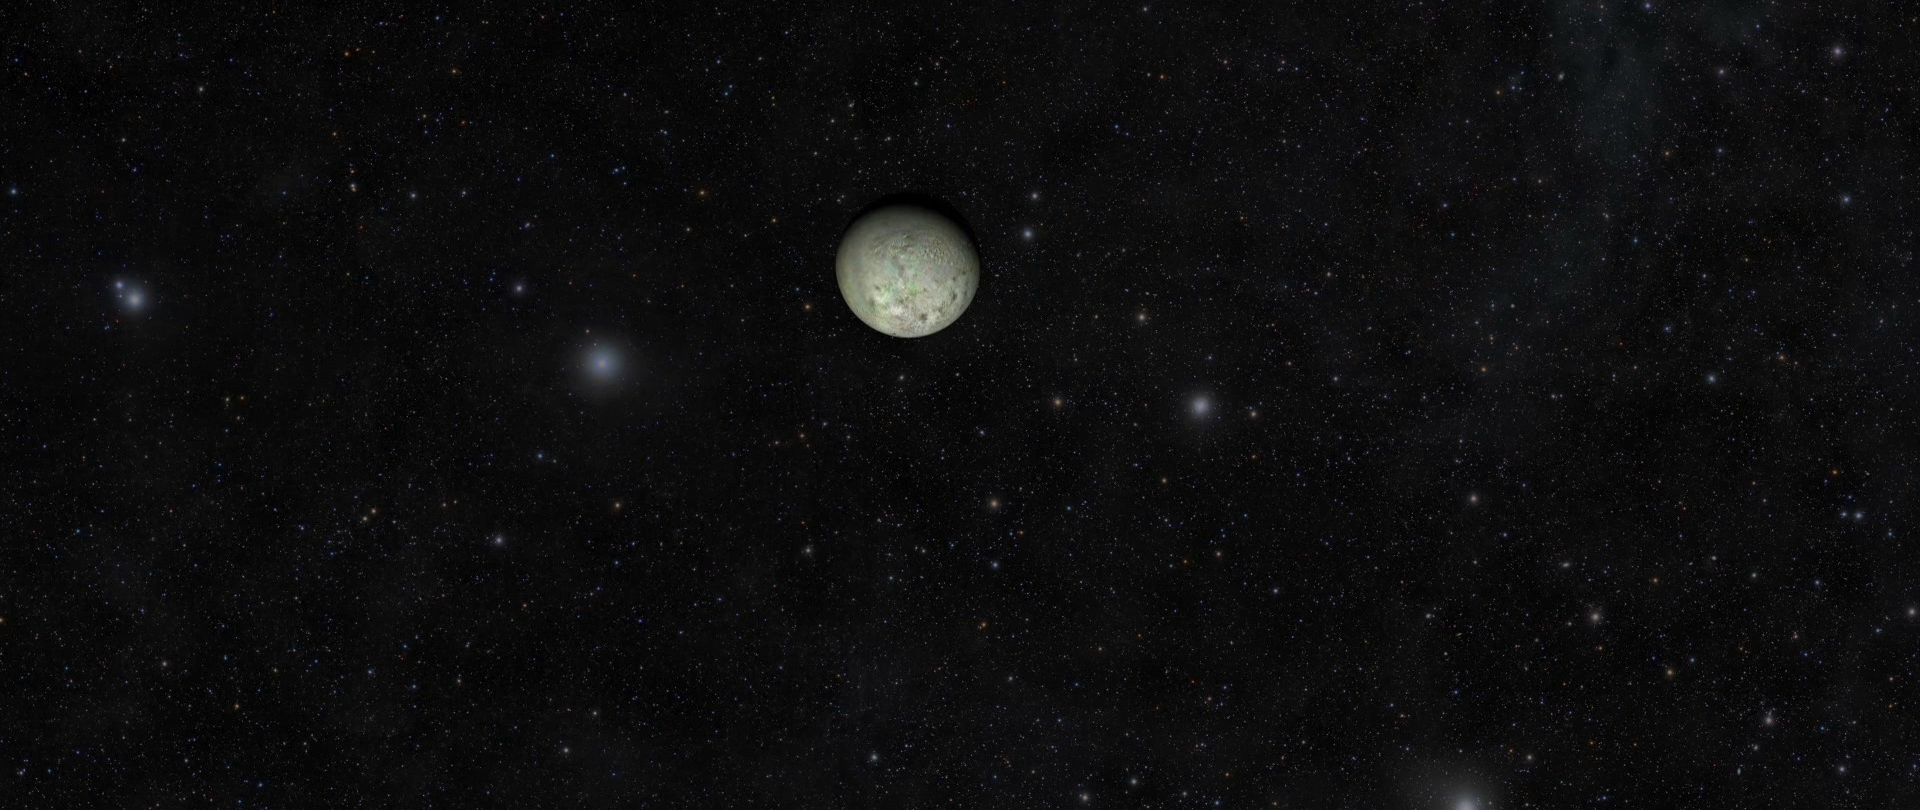

Triton Video

NASA’s Voyager 2 spacecraft gave humanity its first glimpse of Neptune and its moon Triton in the summer of 1989. Like an old film, Voyager’s historic footage of Triton has been “restored” and used to construct the best-ever global color map of that strange moon (See PIA18668). The map, produced by Dr. Paul Schenk, a scientist at the Lunar and Planetary Institute in Houston, has also been used to make this movie recreating that historic Voyager encounter, which took place 25 years ago, on August 25, 1989.

The Voyager mission is managed by NASA’s Jet Propulsion Laboratory, in Pasadena, California, for NASA’s Science Mission Directorate (SMD) at NASA Headquarters in Washington. Caltech manages JPL for NASA.

Credit: NASA/JPL-Caltech/Lunar & Planetary Institute